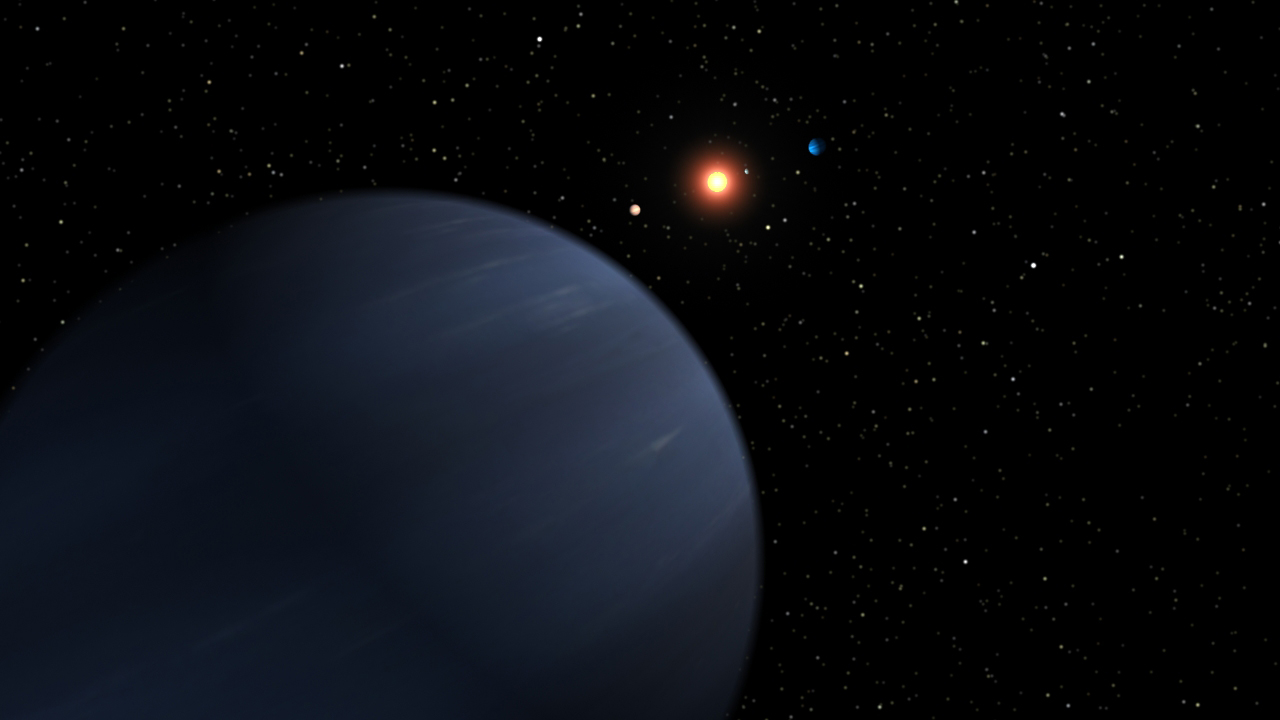

Plentiful Planetary System (Artist Concept)

This artist’s concept shows four of the five planets that orbit 55 Cancri, a star much like our own. The most recently discovered planet, and the fourth out from the star, looms large in the foreground. It is at least 45 times the mass of Earth, or half the mass of Saturn, and it orbits the star every 260 days. The system’s three known inner planets can be seen in the background around the glowing star, while its most distant planet is not pictured. Fifty-five Cancri has produced a larger number of massive planets than our solar system.

The colors of the planets in this illustration were chosen to resemble those of our own solar system. Astronomers do not know what the planets look like.

Credit: NASA/JPL-Caltech